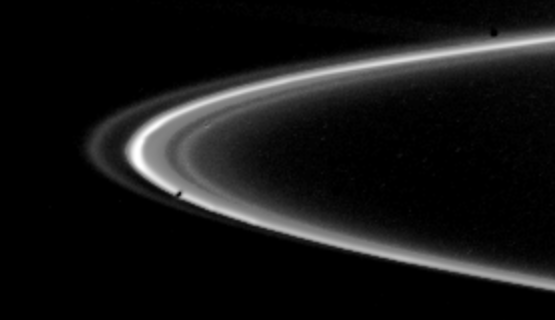

A View of Saturn’s F-ring

Voyager 2 obtained this picture of Saturn’s F-ring on Aug. 26 just before the spacecraft crossed the planet’s ring plane. This edge-on view, taken from a range of 103,000 kilometers (64,000 miles), shows nearly 25` of the F-ring, with at least four distinct components visible. Voyager’s photopolarimeter conducted a higher-resolution scan through another part of the ring, showing it to be composed of even more distinct ringlets than this frame would indicate. The Voyager project is managed for NASA by the Jet Propulsion Laboratory, Pasadena, Calif.

Credit: NASA/JPL